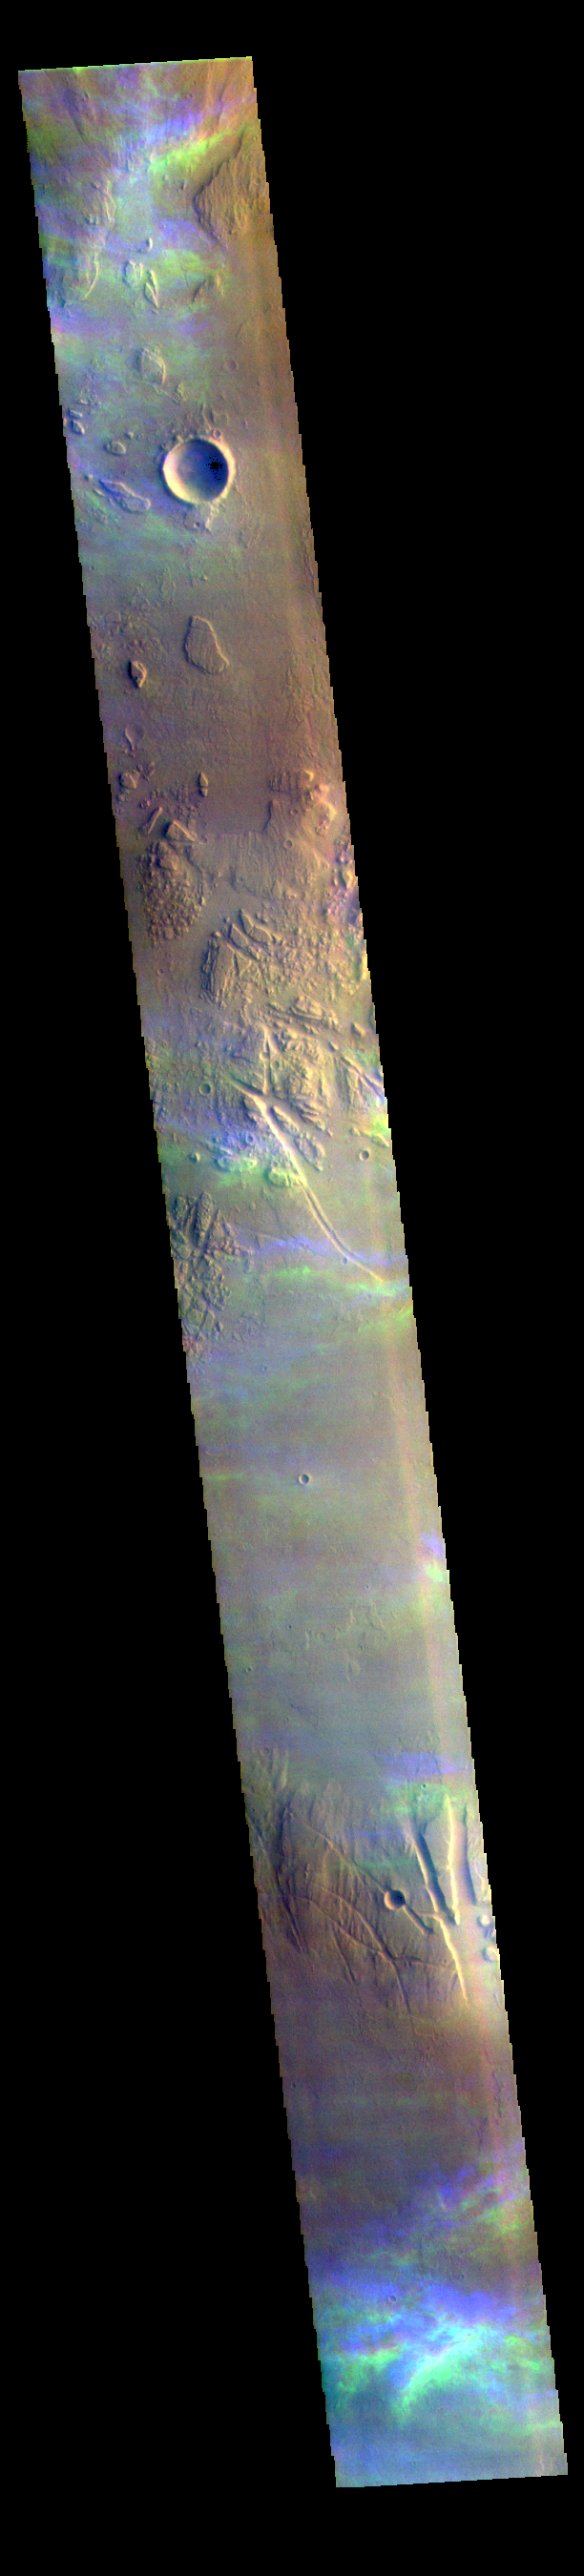

Ice Clouds – False Color

The THEMIS VIS camera contains 5 filters. The data from different filters can be combined in multiple ways to create a false color image. These false color images may reveal subtle variations of the surface not easily identified in a single band image. Today’s false color image shows high altitude ice clouds. The blue and yellow bands in this image are not image artifacts, but are the traces of ice rich clouds. Each framelet of the image is collected at slightly different times. For the unchanging surface, this works fine. Optically thick dust clouds are usually close to the surface so any motion of the clouds is not dramatic as seen from the altitude of the Odyssey spacecraft. Transparent, and high altitude clouds are harder to discern in single band images – but are easy to discern in false color images – the clouds are in slightly different positions as each filter is collected. The clouds in this image are in the Tharsis region. Clouds are common there in the northern spring season. As clouds are a transient process, they can not be targeted, but are a ‘surprise’ when they are captured in an image.

The THEMIS VIS camera is capable of capturing color images of the Martian surface using five different color filters. In this mode of operation, the spatial resolution and coverage of the image must be reduced to accommodate the additional data volume produced from using multiple filters. To make a color image, three of the five filter images (each in grayscale) are selected. Each is contrast enhanced and then converted to a red, green, or blue intensity image. These three images are then combined to produce a full color, single image. Because the THEMIS color filters don’t span the full range of colors seen by the human eye, a color THEMIS image does not represent true color. Also, because each single-filter image is contrast enhanced before inclusion in the three-color image, the apparent color variation of the scene is exaggerated. Nevertheless, the color variation that does appear is representative of some change in color, however subtle, in the actual scene. Note that the long edges of THEMIS color images typically contain color artifacts that do not represent surface variation.

Credit: NASA/JPL-Caltech/ASU